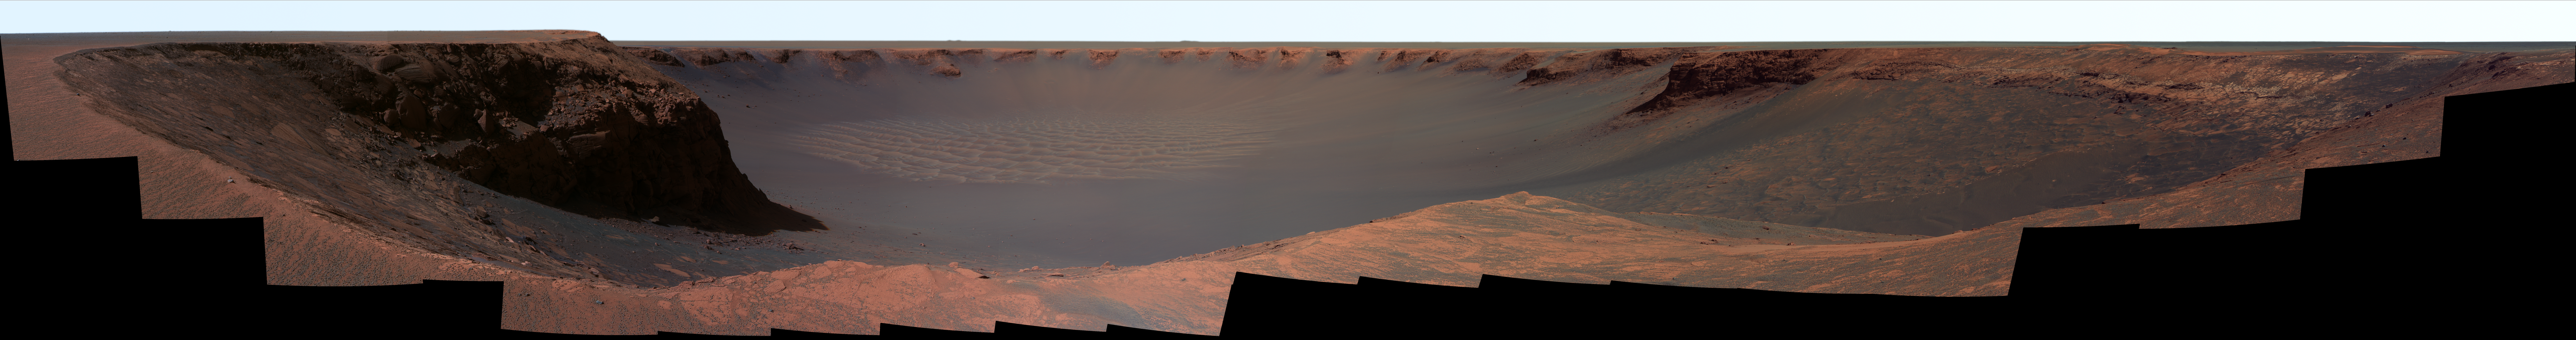

Panorama from ‘Cape Verde’ (False Color)

NASA’s Mars Exploration Rover Opportunity captured this vista of “Victoria Crater” from the viewpoint of “Cape Verde,” one of the promontories that are part of the scalloped rim of the crater. Opportunity drove onto Cape Verde shortly after arriving at the rim of Victoria in September 2006. The view combines hundreds of exposures taken by the rover’s panoramic camera (Pancam). The camera began taking the component images during Opportunity’s 970th Martian day, or sol, on Mars (Oct. 16, 2006). Work on the panorama continued through the solar conjunction period, when Mars was nearly behind the sun from Earth’s perspective and communications were minimized. Acquisition of images for this panorama was completed on Opportunity’s 991st sol (Nov. 7, 2006).

The top of Cape Verde is in the immediate foreground at the center of the image. To the left and right are two of the more gradually sloped bays that alternate with the cliff-faced capes or promontories around the rim of the crater. “Duck Bay,” where Opportunity first reached the rim, is to the right. Beyond Duck Bay counterclockwise around the rim, the next promontory is “Cabo Frio,” about 150 meters (500 feet) from the rover. On the left side of the panorama is “Cape St. Mary,” the next promontory clockwise from Cape Verde and about 40 meters (130 feet) from the rover. The vantage point atop Cape Verde offered a good view of the rock layers in the cliff face of Cape St. Mary, which is about 15 meters or 50 feet tall. By about two weeks after the Pancam finished collecting the images for this panorama, Opportunity had driven to Cape St. Mary and was photographing Cape Verde’s rock layers.

The far side of the crater lies about 800 meters (half a mile) away, toward the southeast.

This view combines images taken through three of the Pancam’s filters, admitting light with wavelengths centered at 750 nanometers (near infrared), 530 nanometers (green) and 430 nanometers (violet). It is presented in false color to emphasize differences among materials in the rocks and soils.

Credit: NASA/JPL-Caltech/Cornell